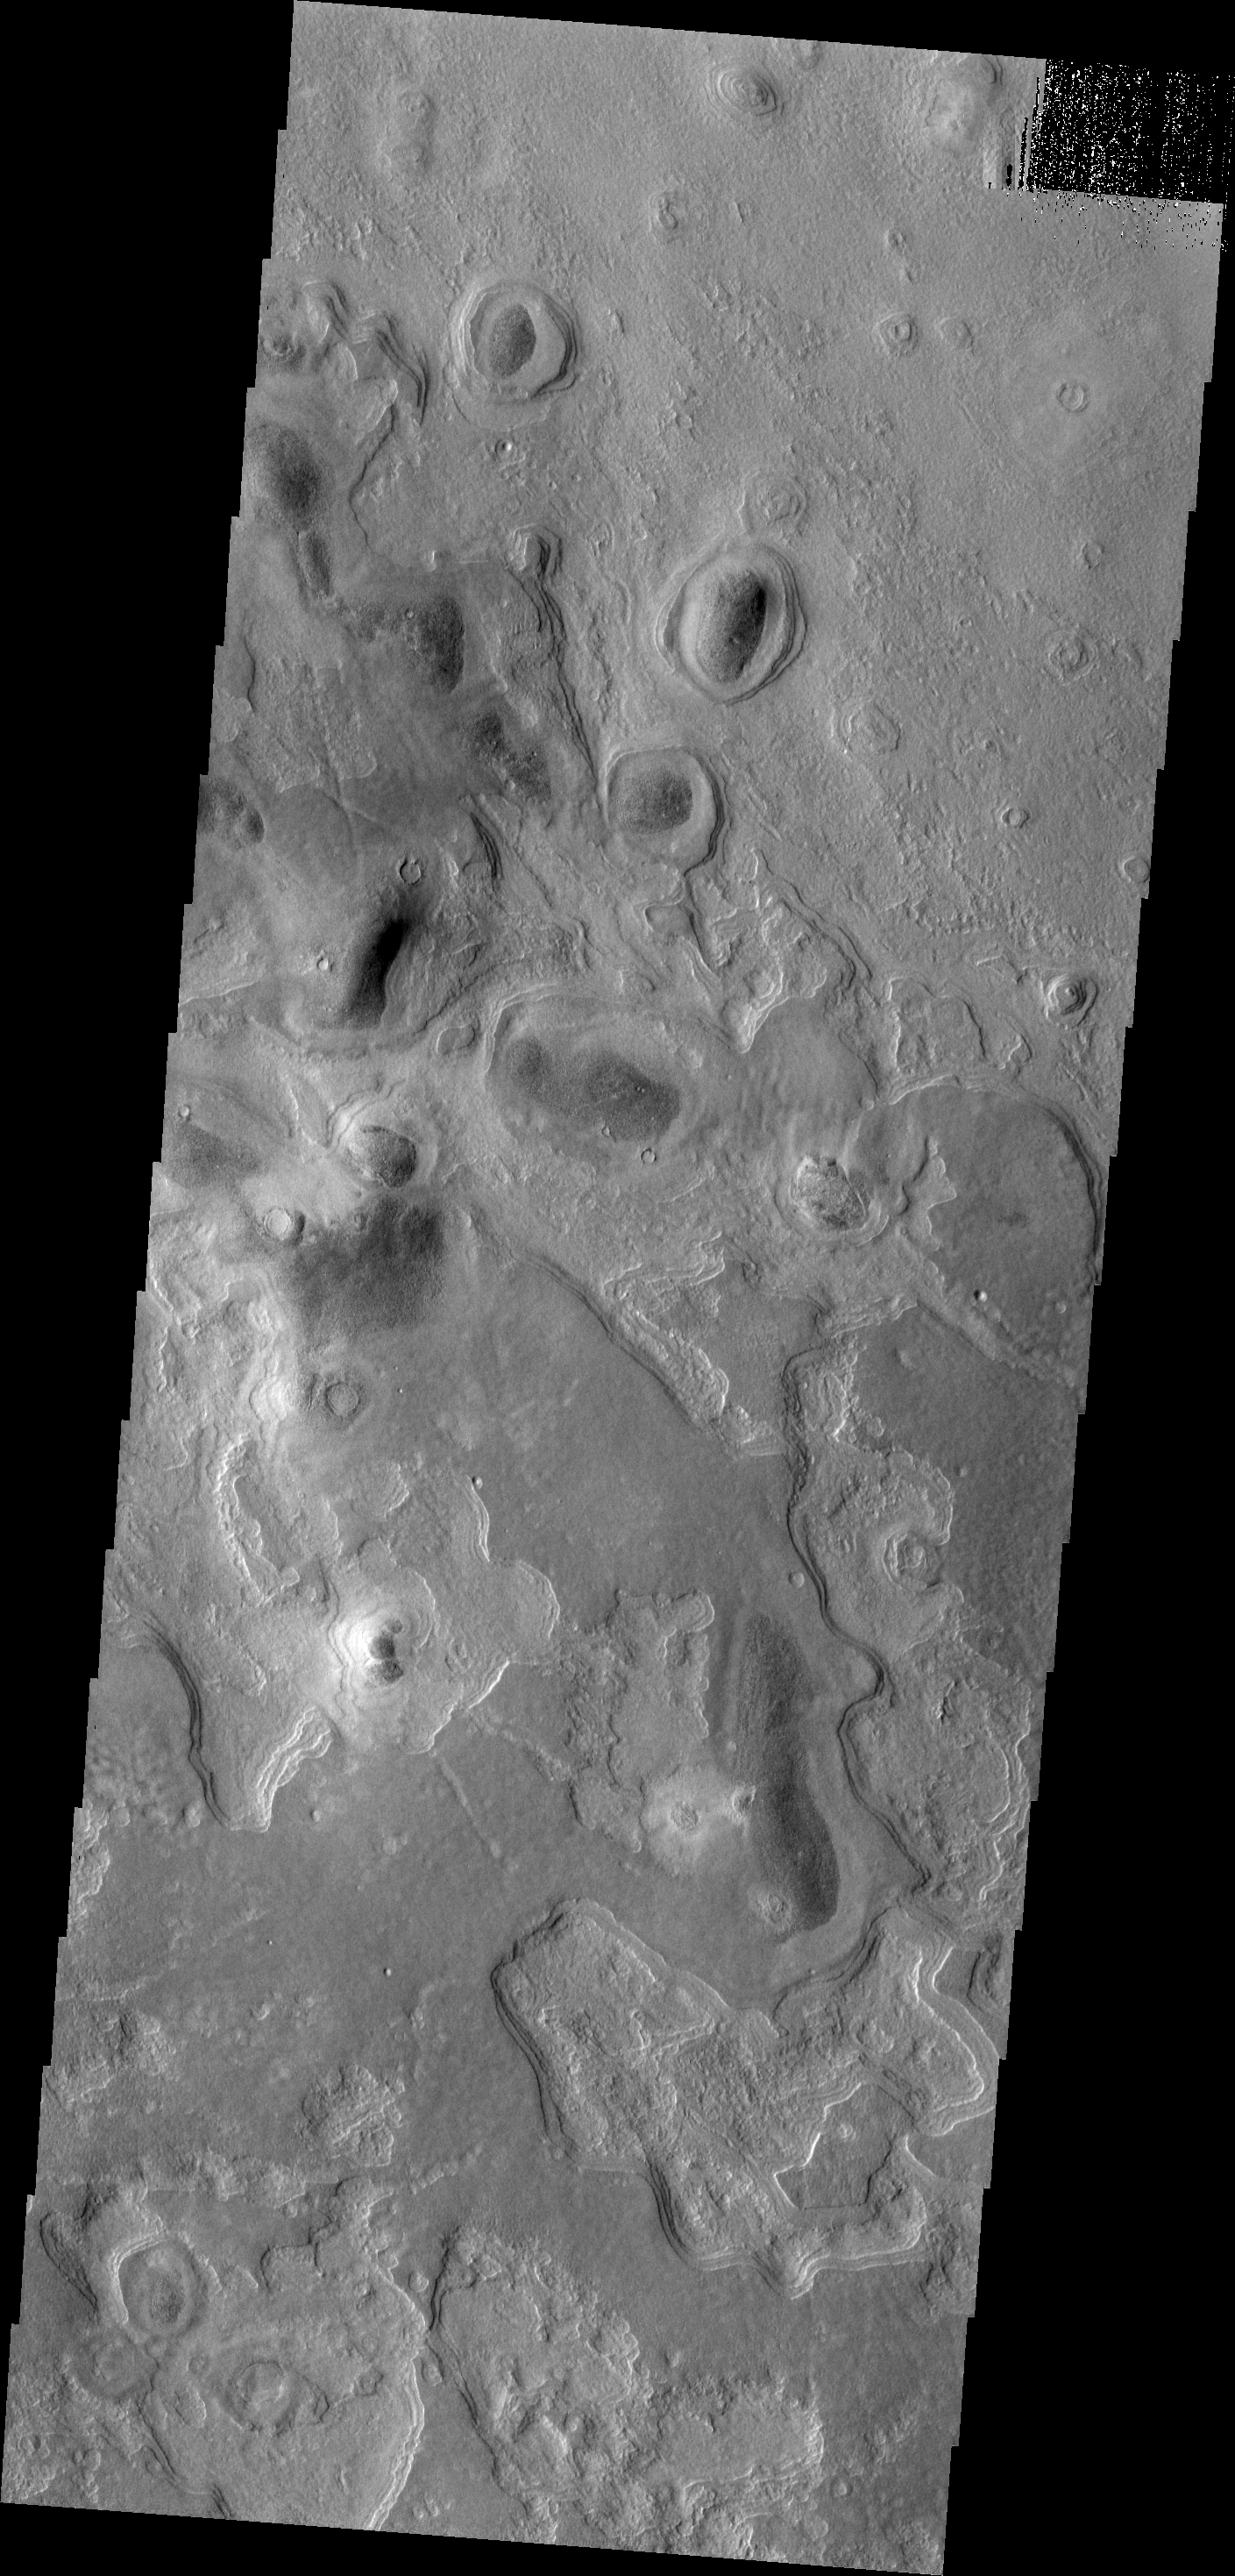

Northern Layers

Many regions in the northern plains show evidence of layered materials.

Image information: VIS instrument. Latitude 50.3N, Longitude 60.1E. 19 meter/pixel resolution.

Please see the THEMIS Data Citation Note for details on crediting THEMIS images.

Note: this THEMIS visual image has not been radiometrically nor geometrically calibrated for this preliminary release. An empirical correction has been performed to remove instrumental effects. A linear shift has been applied in the cross-track and down-track direction to approximate spacecraft and planetary motion. Fully calibrated and geometrically projected images will be released through the Planetary Data System in accordance with Project policies at a later time.

NASA’s Jet Propulsion Laboratory manages the 2001 Mars Odyssey mission for NASA’s Office of Space Science, Washington, D.C. The Thermal Emission Imaging System (THEMIS) was developed by Arizona State University, Tempe, in collaboration with Raytheon Santa Barbara Remote Sensing. The THEMIS investigation is led by Dr. Philip Christensen at Arizona State University. Lockheed Martin Astronautics, Denver, is the prime contractor for the Odyssey project, and developed and built the orbiter. Mission operations are conducted jointly from Lockheed Martin and from JPL, a division of the California Institute of Technology in Pasadena.

Credit: NASA/JPL/ASU